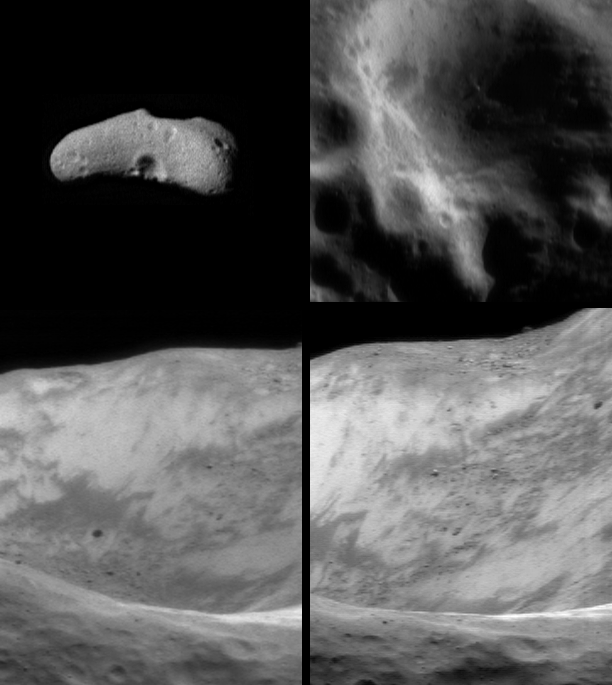

A Changing Picture of Eros

As NEAR Shoemaker has descended to lower orbits around Eros and returned higher spatial resolution pictures, knowledge of surface landforms has grown dramatically. The effect of changing spatial resolution can be illustrated by comparing these pictures of the large, 5.3-kilometer (3.3-mile) diameter crater taken at different distances above the surface. All of the views are shown with north to the top.

The upper left picture, taken February 12, 2000, from 1,682 kilometers (1,045 miles) above the crater, shows the feature’s outline with several smaller craters superimposed on its southern section. There are only hints of bright materials on the north wall of the crater. The upper right view, taken April 2 from 193 kilometers (120 miles) above the crater, provides 8.7 times higher spatial resolution. The change in appearance is dramatic; details in the craters on the south rim are clearly visible and the patterns in brightness variation on the north wall are easily discerned. However, there are only the vaguest hints of boulders on the surface.

The picture at lower left was taken June 14 from 44 kilometers (27 miles) above the crater, and the picture at lower right was taken July 19 from 32 kilometers (20 miles) above the crater. These views provide 4.4 and 6times higher spatial resolution than in the view at upper right. Again, the increase in spatial resolution reveals a new level of detail. Boulders have become easily visible, as have fine, dark streaks pointed downslope within the bright material. Variations in brightness also appear at even smaller spatial scales than could be seen before.

When NEAR Shoemaker flies to within 5.3 kilometers (3 miles) of Eros’ surface on October 26, spatial resolution will increase by another 4 to 6times compared to the two lower views shown here. A whole new level of detail in the shapes of rocks and patterns of brightness variation will be visible – and features not yet seen at all may be revealed.

Built and managed by The Johns Hopkins University Applied Physics Laboratory, Laurel, Maryland, NEAR was the first spacecraft launched in NASA’s Discovery Program of low-cost, small-scale planetary missions. See the NEAR web page at http://near.jhuapl.edu/ for more details.

Credit: NASA/JPL/JHUAPL